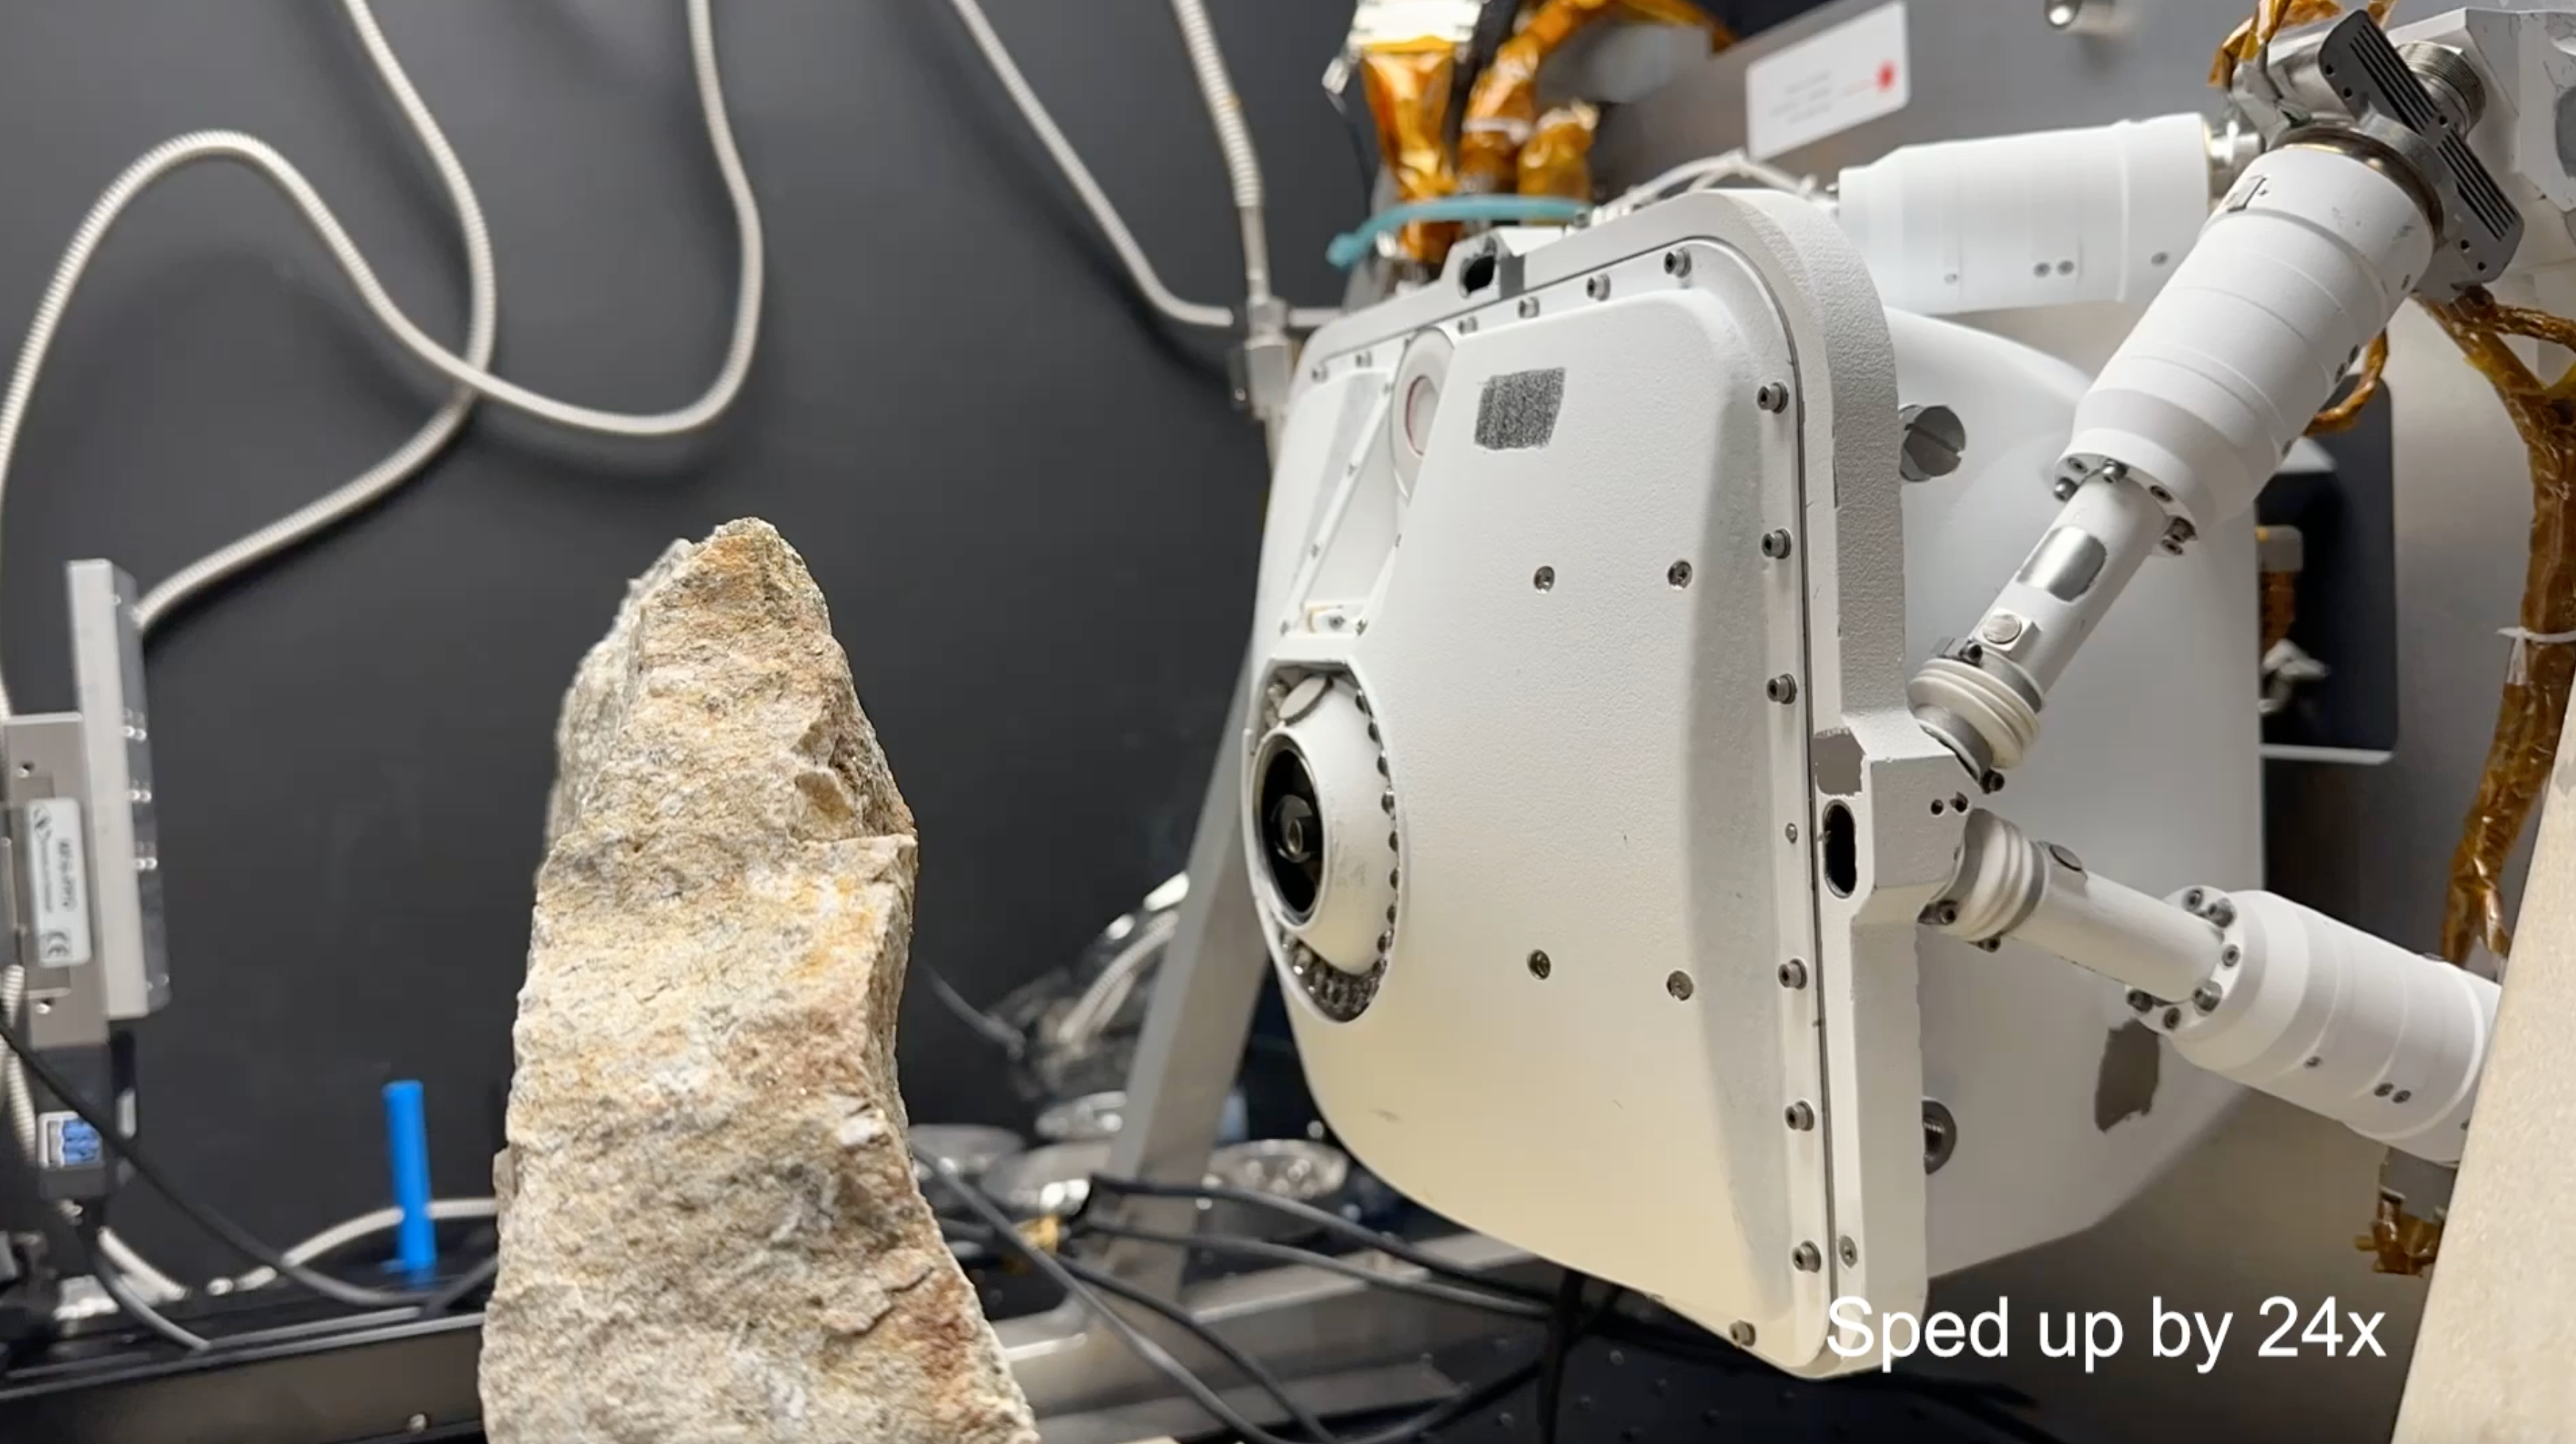

How Perseverance’s PIXL Gets Close to a Rock Target

This time-lapse video, which has been sped up by 24 times, uses an engineering model of one of the instruments aboard NASA’s Perseverance Mars rover to show how the instrument evaluates safe placement against a rock. If it’s determined to be safe, the rover places the instrument, called the Planetary Instrument for X-ray Lithochemistry (PIXL), close to the targeted rock for science observations. This test occurred at NASA’s Jet Propulsion Laboratory in Southern California on June 8, 2023.

Located on the end of Perseverance’s robotic arm, PIXL scans postage stamp-size areas on rocks with an X-ray beam the width of a human hair, determining which elements are present. Scientists use this information to infer what minerals and chemicals are in a rock and help decide whether Perseverance should collect a rock core using its drill.

The X-ray beam exits the circular opening at the center of PIXL; colored LED lights around that circle can light up a surface, allowing an internal camera to take images. Those images allow PIXL to autonomously place itself – very slowly and precisely – as little as 1 inch (2.5 centimeters) away from a surface to collect its data.

A key objective for Perseverance’s mission on Mars is astrobiology, including the search for signs of ancient microbial life. The rover will characterize the planet’s geology and past climate, pave the way for human exploration of the Red Planet, and be the first mission to collect and cache Martian rock and regolith (broken rock and dust).

Subsequent NASA missions, in cooperation with ESA (European Space Agency), would send spacecraft to Mars to collect these sealed samples from the surface and return them to Earth for in-depth analysis.

The Mars 2020 Perseverance mission is part of NASA’s Moon to Mars exploration approach, which includes Artemis missions to the Moon that will help prepare for human exploration of the Red Planet.

NASA’s Jet Propulsion Laboratory, which is managed for the agency by Caltech in Pasadena, California, built and manages operations of the Perseverance rover.

Credit: NASA/JPL-Caltech